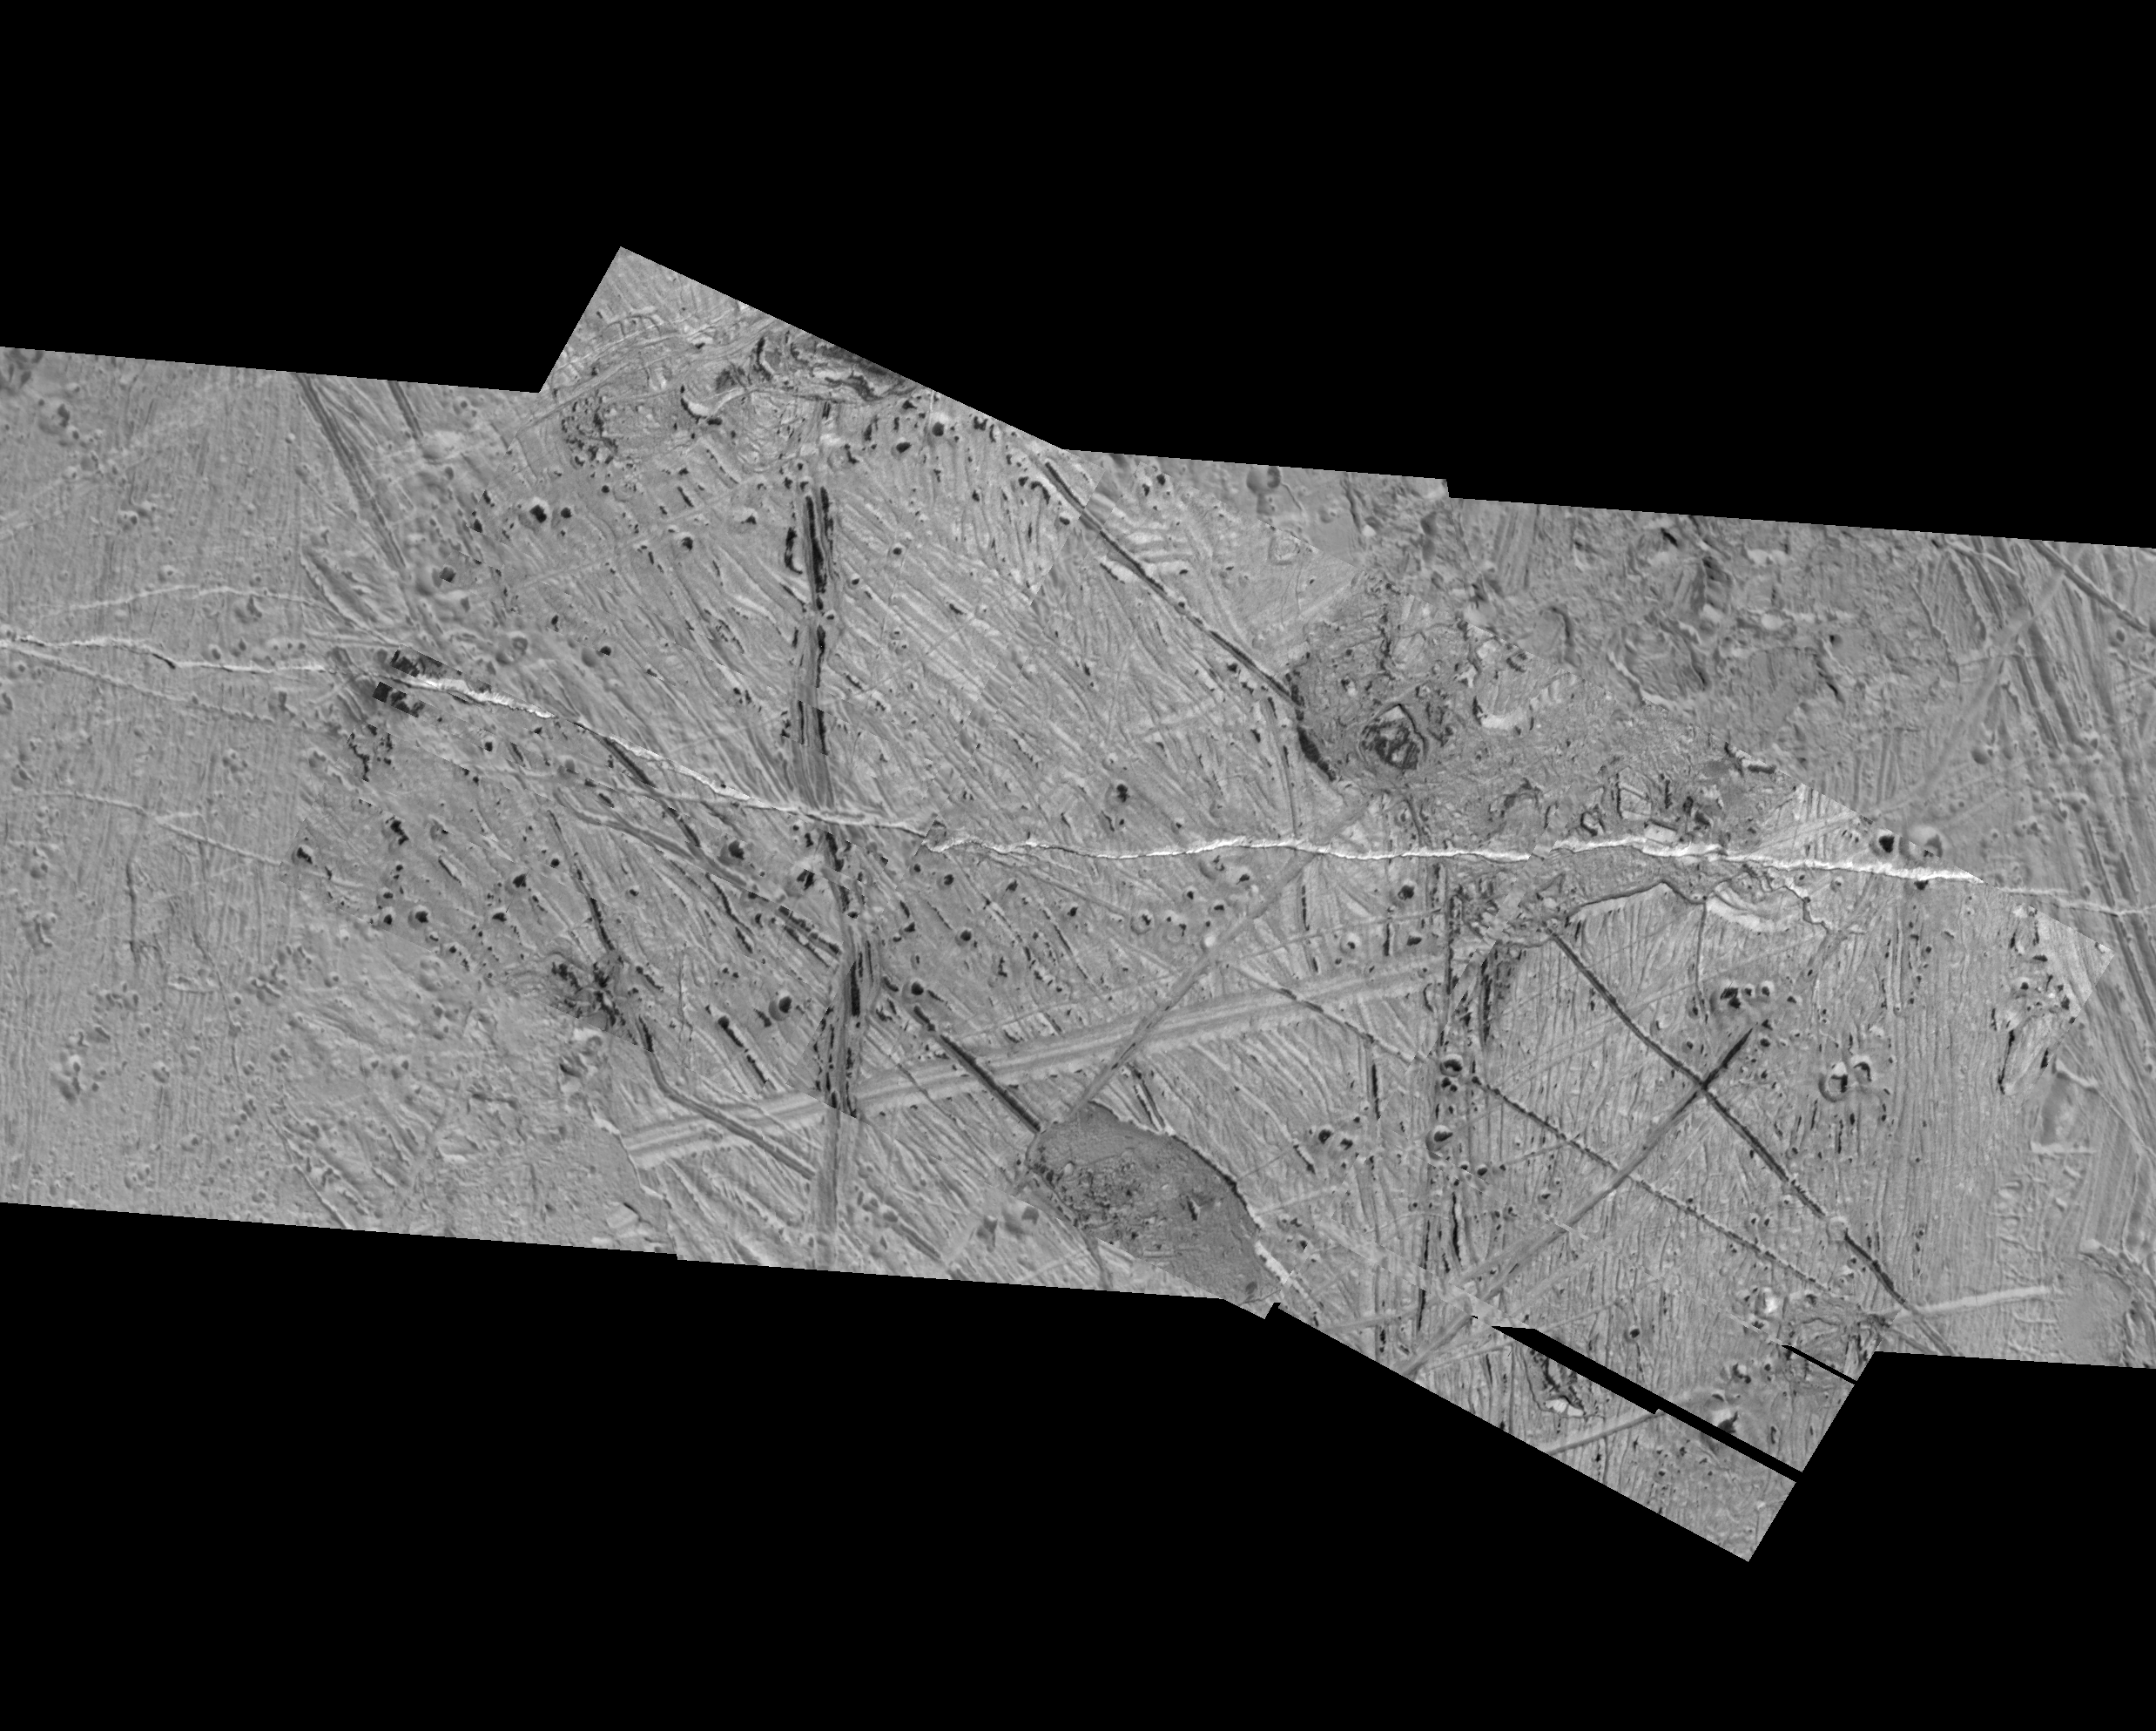

Rugged Terrain on Europa

This mosaic of an area just southeast of the Tyre multi-ring structure on Jupiter’s moon Europa combines two sets of images taken by NASA’s Galileo spacecraft. Features in this area include pits, plains, and regions of chaotic terrain. The circular to oval shaped pits that contain dark material are secondary craters formed by debris from the Tyre impact. While the origin of the dark material is uncertain, it could be subsurface material that was excavated by impacts or a deposit left behind as surface ice turned to vapor. Two types of plains can be distinguished: lineated and ridged. Ridged plains are composed of numerous small ridges which trend from northwest to southeast while lineated plains appear finer in texture with more closely spaced north to south trending ridges. Two types of chaotic terrain can be distinguished: hummocky and blocky. Hummocky chaos regions appear to contain very fine textured matrix material with a few small “rafts” that are commonly seen in other chaos regions. Blocky chaos regions contain the large (greater than 2 kilometers or 1.25 miles across) “rafts” of the pre-existing crustal material which are similar to those seen in the Conamara Chaos region of Europa.

North is to the top of the image and the sun illuminates the surface from the left. The image is in an orthographic projection, centered at 13 degrees north latitude and 110 degrees west longitude, and covers an area approximately 45 by 64 kilometers (28 by 40 miles). The resolution is about 30 meters (100 feet) across. The images were taken on May 31, 1998 at a range of approximately 4200 kilometers (2625 miles) by the Solid State Imaging (SSI) system on NASA’s Galileo spacecraft.

The Jet Propulsion Laboratory, Pasadena, CA manages the Galileo mission or NASA’s Office of Space Science, Washington, DC.

This image and other images and data received from Galileo are posted on the World Wide Web, on the Galileo mission home page at URLhttp://solarsystem.nasa.gov/galileo/.

Credit: NASA/JPL/ASU